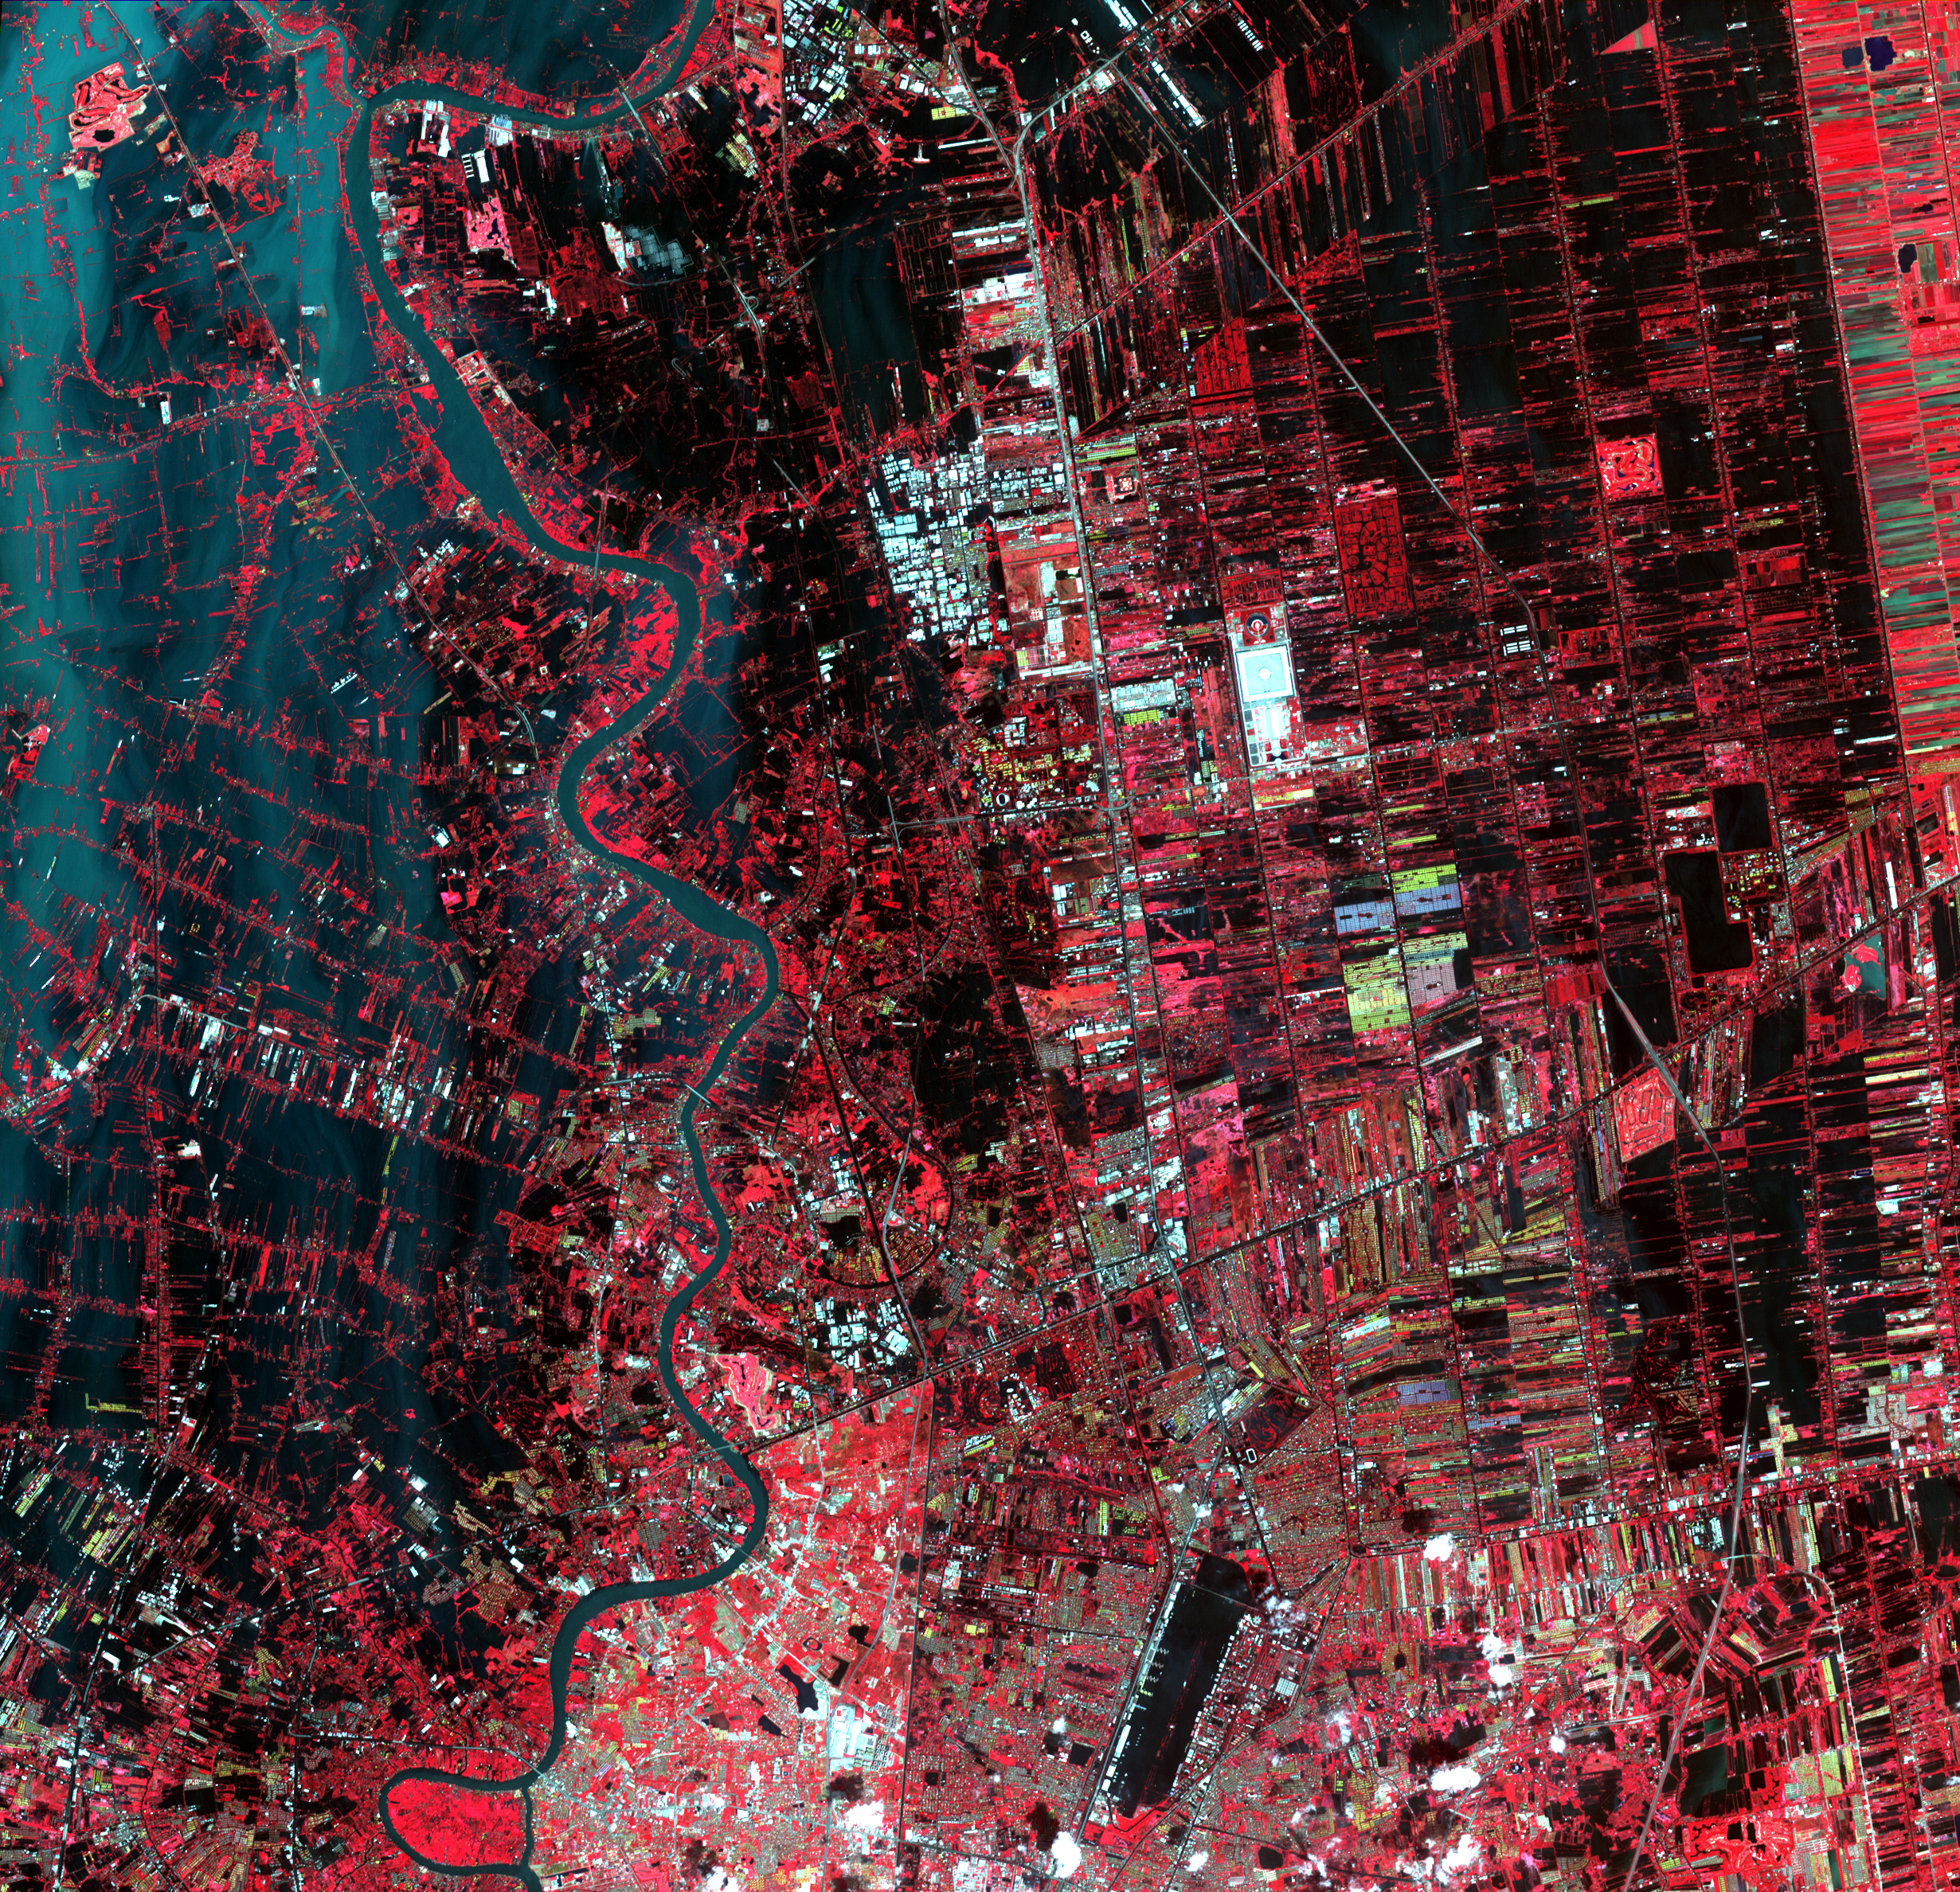

NASA Satellite Continues to Monitor Thailand Floods

The flooding from the Chao Phraya River, Thailand, had begun to ebb when this image was acquired by the Advanced Thermal Emission and Reflection Radiometer (ASTER) instrument on NASA’s Terra spacecraft on Nov. 1, 2011. The muddy water that had overflowed the banks of the river, flooding agricultural fields and villages, is depicted in blue-gray west of the river. Vegetation and agricultural fields are bright red, except where they are inundated by flood waters and appear black. At the bottom of the image, Don Muang, Bangkok’s domestic airport, is closed as the runways are under water. The ASTER image covers an area of 21.1 by 22.9 miles (35.6 by 36.9 kilometers), and is located near 14.1 degrees north latitude, 100.5 degrees east longitude.

With its 14 spectral bands from the visible to the thermal infrared wavelength region and its high spatial resolution of 15 to 90 meters (about 50 to 300 feet), ASTER images Earth to map and monitor the changing surface of our planet. ASTER is one of five Earth-observing instruments launched Dec. 18, 1999, on Terra. The instrument was built by Japan’s Ministry of Economy, Trade and Industry. A joint U.S./Japan science team is responsible for validation and calibration of the instrument and data products.

The broad spectral coverage and high spectral resolution of ASTER provides scientists in numerous disciplines with critical information for surface mapping and monitoring of dynamic conditions and temporal change. Example applications are: monitoring glacial advances and retreats; monitoring potentially active volcanoes; identifying crop stress; determining cloud morphology and physical properties; wetlands evaluation; thermal pollution monitoring; coral reef degradation; surface temperature mapping of soils and geology; and measuring surface heat balance.

The U.S. science team is located at NASA’s Jet Propulsion Laboratory, Pasadena, Calif. The Terra mission is part of NASA’s Science Mission Directorate, Washington, D.C.

Credit: NASA/GSFC/METI/ERSDAC/JAROS, and U.S./Japan ASTER Science Team